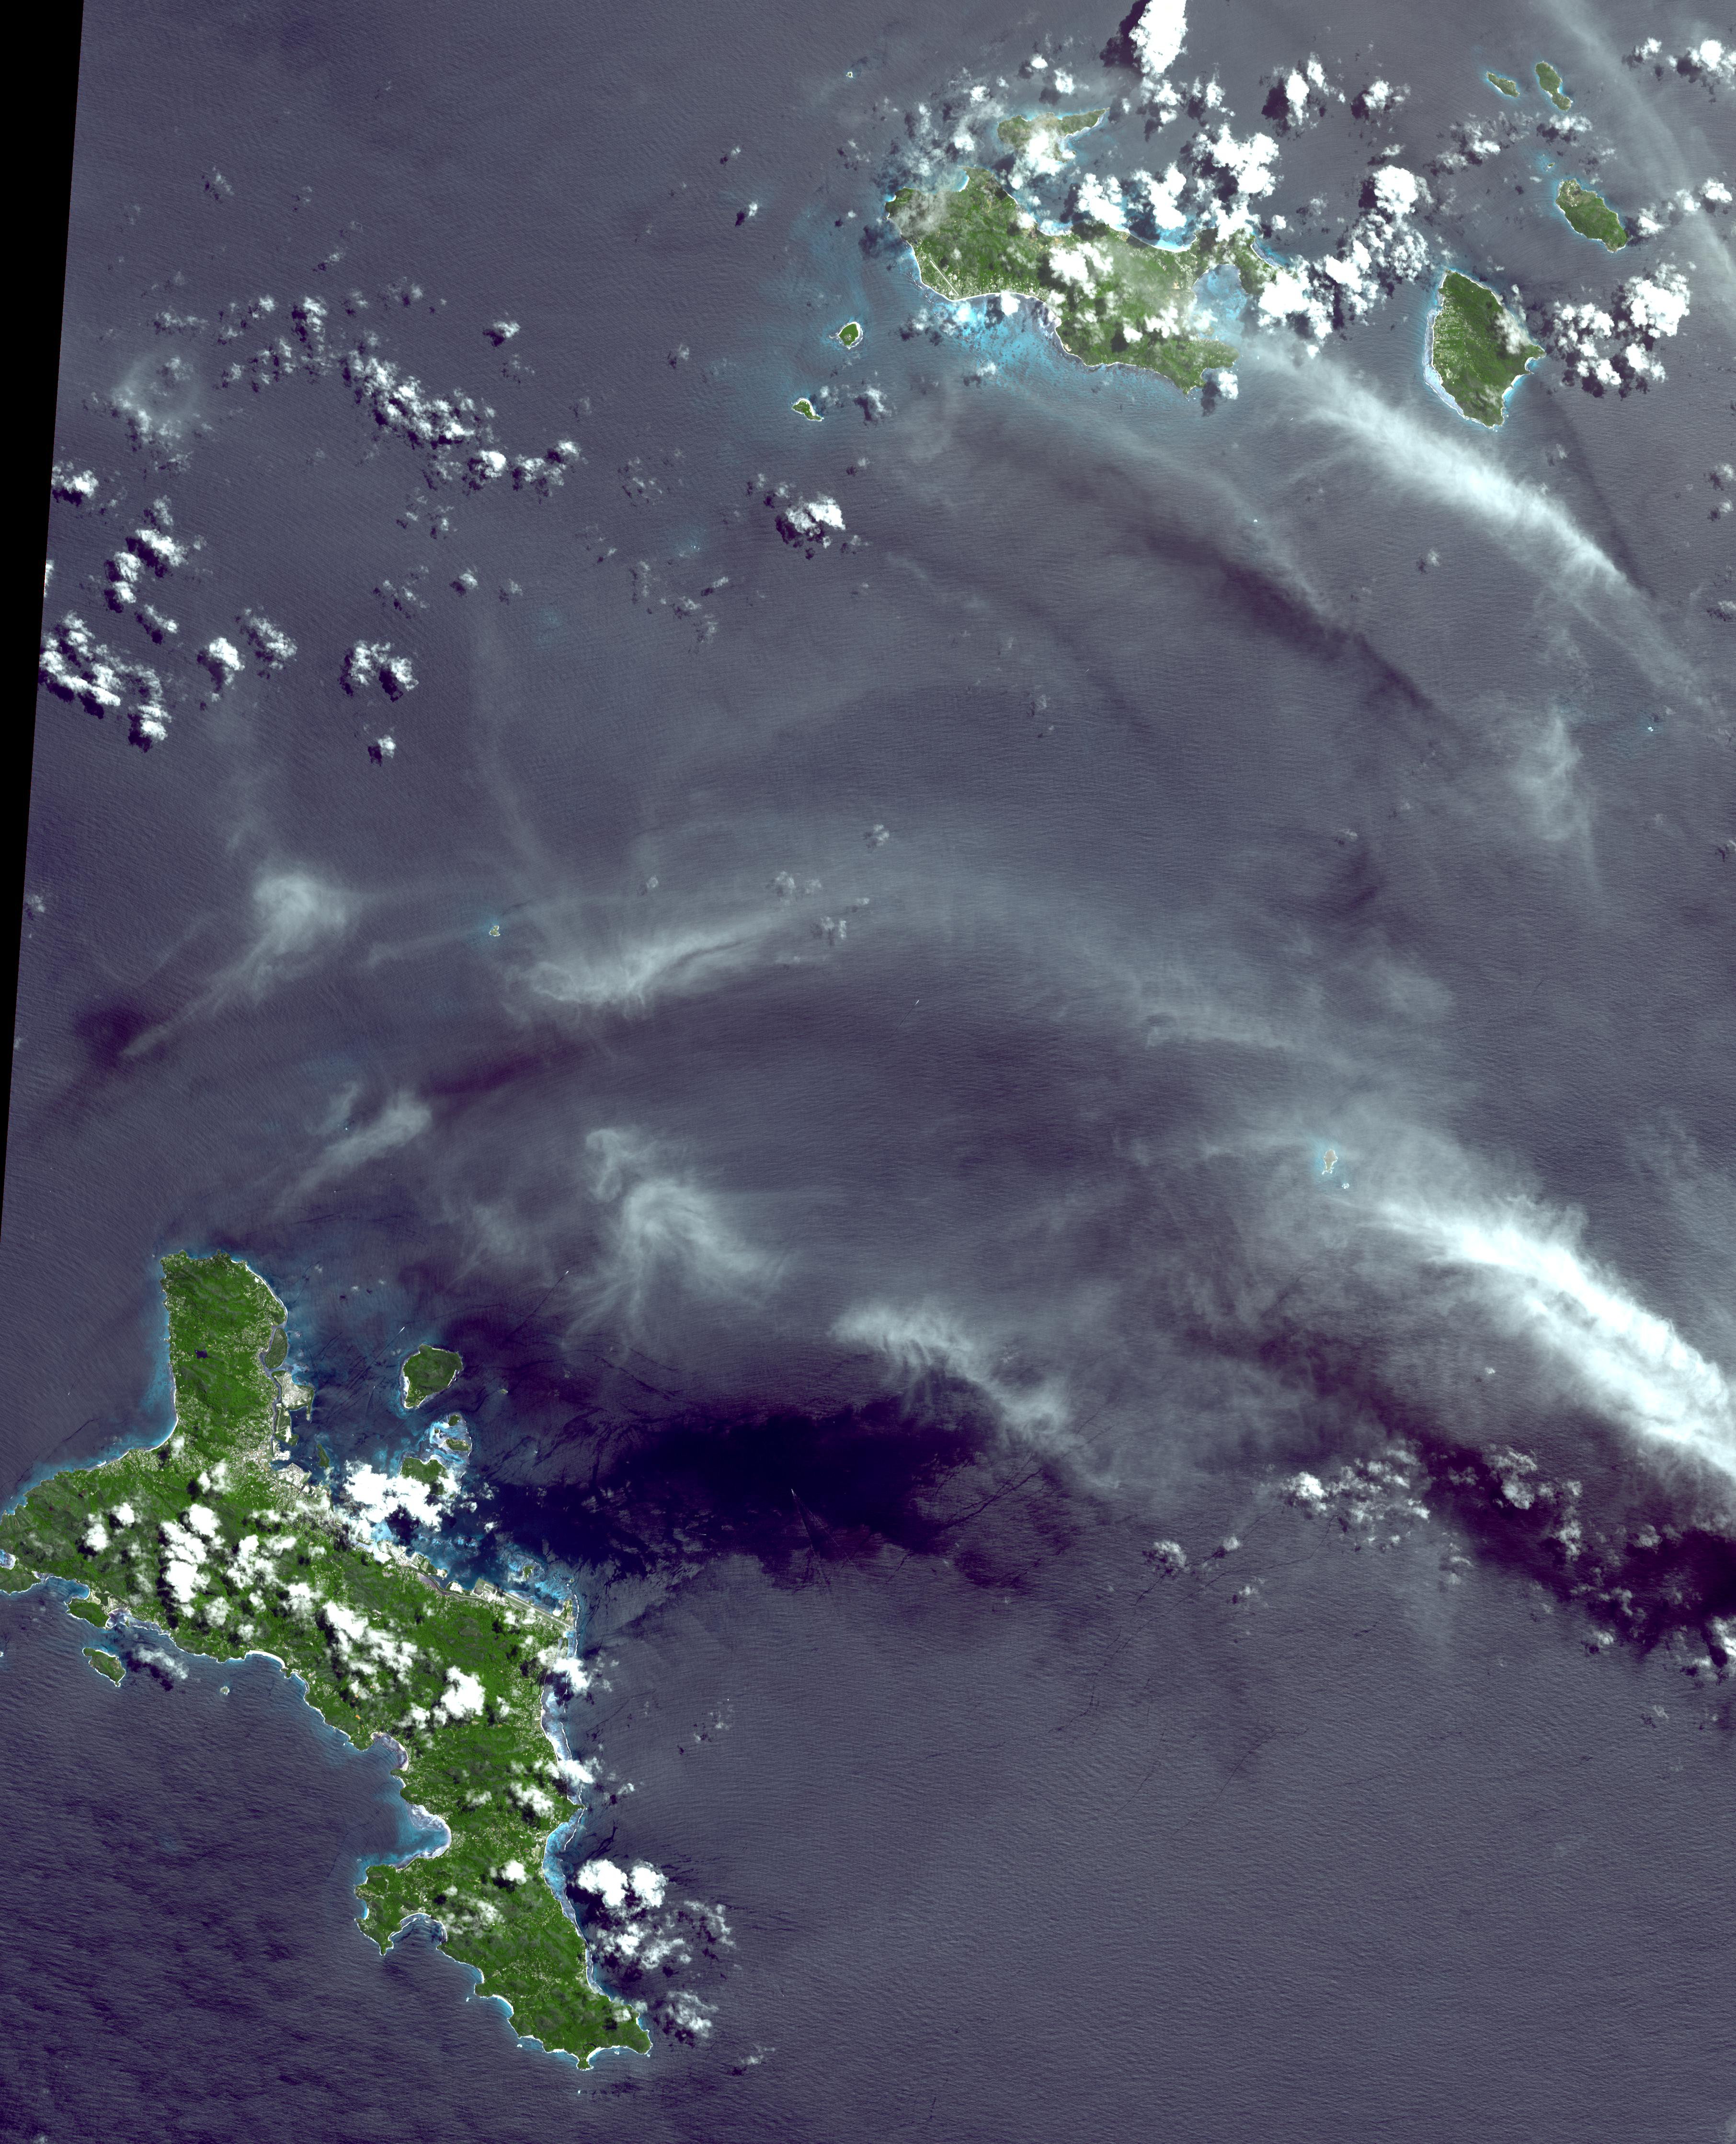

Republic of Seychelles

The Republic of Seychelles is an island country with an archipelago of 115 islands in the Indian Ocean. It is about 1500 kilometers east of the African continent, and spreads out over a vast area of ocean north of Madagascar. Independent from Great Britain since 1975, the country nevertheless is far more French after years of early French settlement and influence. Since independence, tourism has grown dramatically to become the primary industry of Seychelles, overtaking plantation agriculture. The image covers an area of 54 x 66 km, was acquired on April 17, 2010, and is located at 4.4 degrees south latitude, 55.6 degrees east longitude.

With its 14 spectral bands from the visible to the thermal infrared wavelength region and its high spatial resolution of 15 to 90 meters (about 50 to 300 feet), ASTER images Earth to map and monitor the changing surface of our planet. ASTER is one of five Earth-observing instruments launched Dec. 18, 1999, on Terra. The instrument was built by Japan’s Ministry of Economy, Trade and Industry. A joint U.S./Japan science team is responsible for validation and calibration of the instrument and data products.

The broad spectral coverage and high spectral resolution of ASTER provides scientists in numerous disciplines with critical information for surface mapping and monitoring of dynamic conditions and temporal change. Example applications are: monitoring glacial advances and retreats; monitoring potentially active volcanoes; identifying crop stress; determining cloud morphology and physical properties; wetlands evaluation; thermal pollution monitoring; coral reef degradation; surface temperature mapping of soils and geology; and measuring surface heat balance.

The U.S. science team is located at NASA’s Jet Propulsion Laboratory, Pasadena, Calif. The Terra mission is part of NASA’s Science Mission Directorate, Washington, D.C.

Credit: NASA/GSFC/METI/ERSDAC/JAROS, and U.S./Japan ASTER Science Team